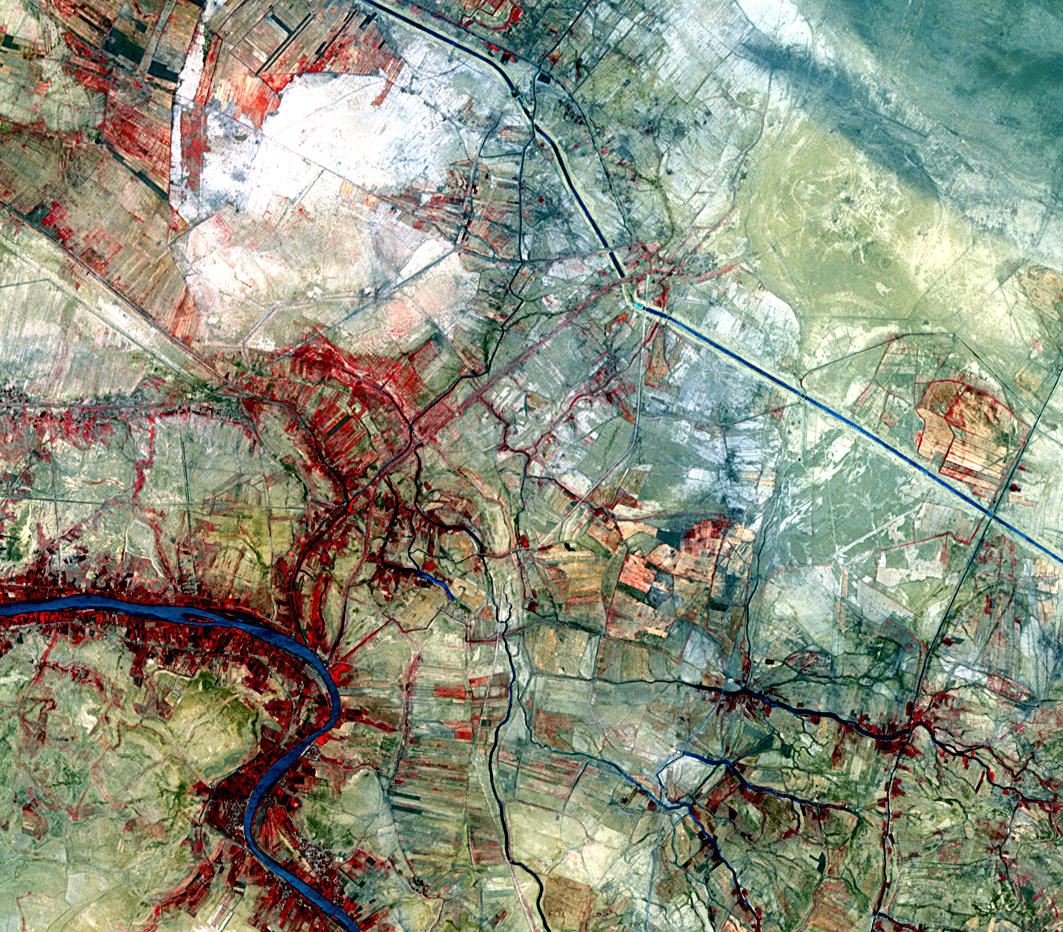

Ancient Uruk, Iraq

The ancient city of Uruk is located in present-day Iraq, on an abandoned channel of the Euphrates River. Uruk gave its name to the Uruk period, spanning circa 4000 to 3100 BCE. At its height around 2900 BCE, Uruk had more than 50,000 residents, making it the largest city in the world. The semi-mythical king Gilgamesh ruled Uruk in the 27th century BCE. The city was occupied until around 500 AD, and was re-discovered in 1849. On the image, Uruk is the round yellowish area in the upper right. The image was acquired July 18, 2007, covers an area of 14.4 x 15.9 km, and is located at 31.3 degrees north latitude, 45.6 degrees east longitude.

With its 14 spectral bands from the visible to the thermal infrared wavelength region and its high spatial resolution of 15 to 90 meters (about 50 to 300 feet), ASTER images Earth to map and monitor the changing surface of our planet. ASTER is one of five Earth-observing instruments launched Dec. 18, 1999, on Terra. The instrument was built by Japan’s Ministry of Economy, Trade and Industry. A joint U.S./Japan science team is responsible for validation and calibration of the instrument and data products.

The broad spectral coverage and high spectral resolution of ASTER provides scientists in numerous disciplines with critical information for surface mapping and monitoring of dynamic conditions and temporal change. Example applications are: monitoring glacial advances and retreats; monitoring potentially active volcanoes; identifying crop stress; determining cloud morphology and physical properties; wetlands evaluation; thermal pollution monitoring; coral reef degradation; surface temperature mapping of soils and geology; and measuring surface heat balance.

The U.S. science team is located at NASA’s Jet Propulsion Laboratory, Pasadena, Calif. The Terra mission is part of NASA’s Science Mission Directorate, Washington, D.C.

Credit: NASA/GSFC/METI/ERSDAC/JAROS, and U.S./Japan ASTER Science Team